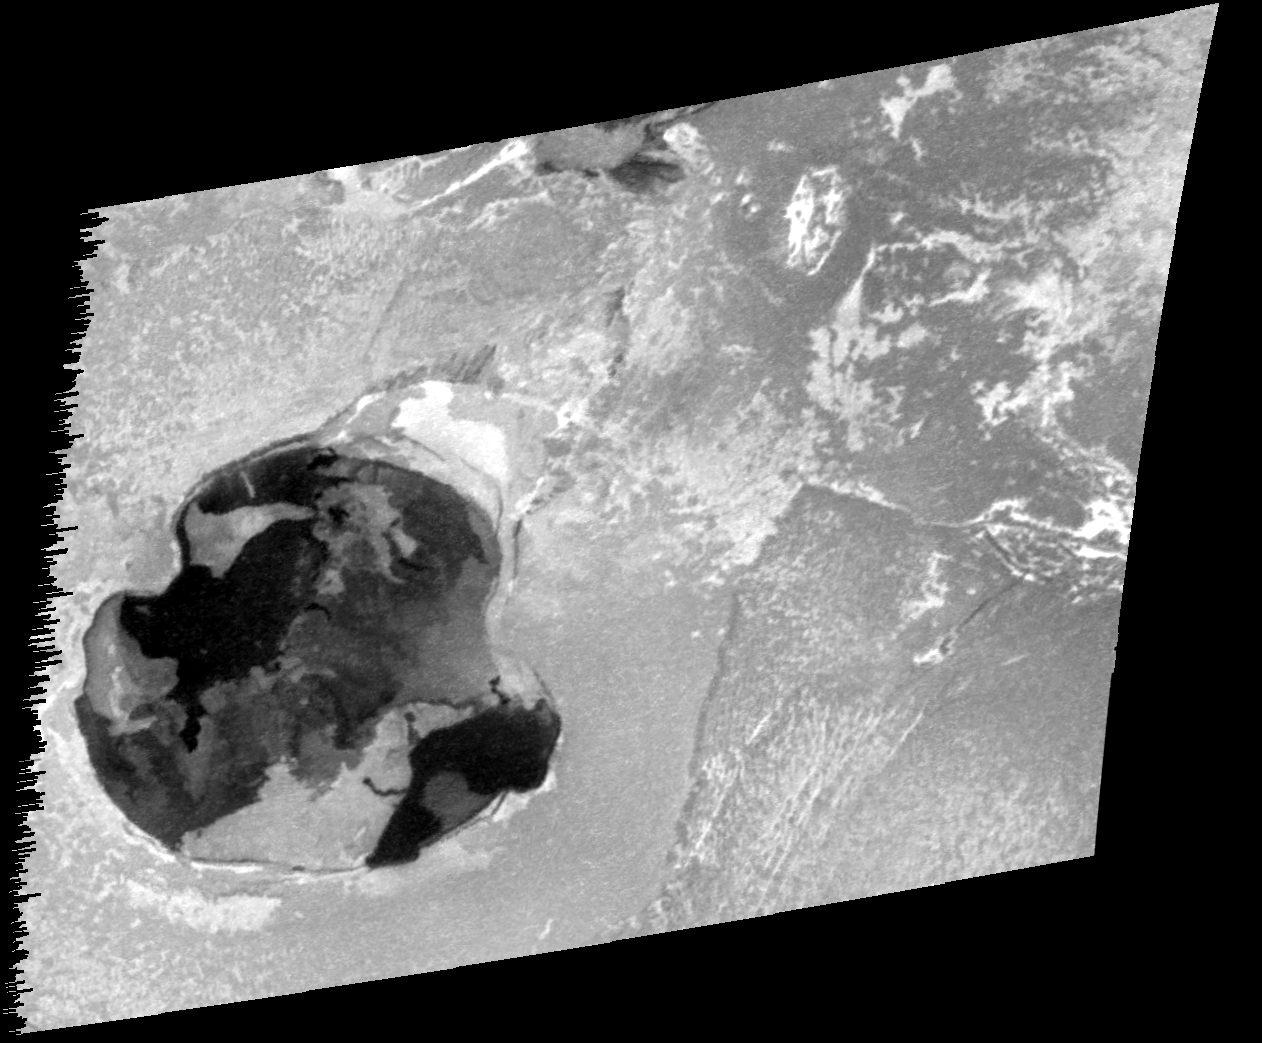

Recent Eruption at Gish Bar Patera on Io

This image taken by NASA’s Galileo spacecraft reveals fresh lava in a wide pit named Gish Bar Patera on Jupiter’s moon Io.

The patera, or depression, is quite large: 106.3 kilometers (66 miles) by 115.0 kilometers (71 miles). Galileo has detected volcanic activity at this site in the past, particularly in late 1996.

Galileo took this image on Oct. 16, 2001, during its 32nd orbit of Jupiter. Effects of a new eruption at Gish Bar can be seen in a comparison with images from 1999 (see figure below). The new eruption was first detected in infrared imaging by Galileo’s near-infrared mapping spectrometer in August 2001. This visible-light image shows a pair of new lava flows. The largest runs to the western boundary and extends to the central and northern portions of the patera. The other flow corresponds to a secondary depression in the southeastern portion of the patera. Based on changes seen at this depression between July and October 1999, this is thought to be the site of an outburst seen by Earth-based observers in August 1999.

Gish Bar Patera lies at the base of an 11-kilometer (36,000-foot) mountain at 15.6 degrees north latitude, 89.1 degrees west longitude on Io. This image was taken from a distance of 25,000 kilometers (15,500 miles) and has a resolution of 250 meters (820 feet) per pixel. The Sun is straight behind the observer, an illumination angle that minimizes shadows and emphasizes inherent brightness variations rather than topography.

The Jet Propulsion Laboratory, a division of the California Institute of Technology in Pasadena, manages the Galileo mission for NASA’s Office of Space Science, Washington, D.C.

Credit: NASA/JPL/University of Arizona